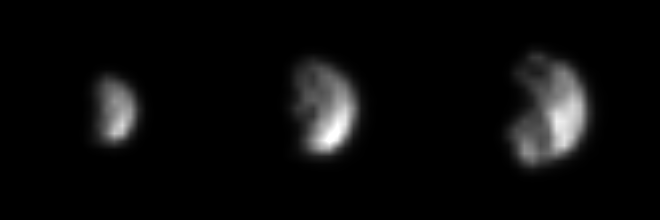

Closing in on Phoebe

The Cassini spacecraft is closing in fast on its first target of observation in the Saturn system: the small, mysterious moon Phoebe, only 220 kilometers (137 miles) across.

The three images shown here, the latest of which is twice as good as any image returned by the Voyager 2 spacecraft in 1981, were captured in the past week on approach to this outer moon of Saturn. Phoebe’s surface is already showing a great deal of contrast, most likely indicative of topography, such as tall sunlit peaks and deep shadowy craters, as well as genuine variation in the reflectivity of its surface materials. Left to right, the three views were captured at a phase (Sun-Saturn-spacecraft) angle of 87 degrees between June 4 and June 7, from distances ranging from 4.1 million kilometers (2.6 million miles) to 2.5 million kilometers (1.5 million miles). The image scale ranges from 25 to 15 kilometers per pixel.

Phoebe rotates once every nine hours and 16 minutes; each of these images shows a different region on Phoebe. Phoebe was the discovered in 1898. It has a very dark surface.

Cassini’s powerful cameras will provide the best-ever look at this moon on Friday, June 11, when the spacecraft will streak past Phoebe at a distance of only about 2,000 kilometers (1,240 miles) from the moon’s surface. The current images, and the presence of large craters, promise a heavily cratered surface which will come into sharp view over the next few days when image scales should get as small as a few tens of meters.

Phoebe orbits Saturn in a direction opposite to that of the larger interior Saturnian moons. Because of its small size and retrograde orbit Phoebe is believed to be a body from the distant outer solar system, perhaps one of the building blocks of the outer planets that were captured into orbit around Saturn. If true, the little moon will provide information about these primitive pieces of material.

The Cassini-Huygens mission is a cooperative project of NASA, the European Space Agency and the Italian Space Agency. The Jet Propulsion Laboratory, a division of the California Institute of Technology in Pasadena, manages the Cassini-Huygens mission for NASA’s Office of Space Science, Washington, D.C. The Cassini orbiter and its two onboard cameras, were designed, developed and assembled at JPL. The imaging team is based at the Space Science Institute, Boulder, Colo.

Credit: NASA/JPL/Space Science Institute